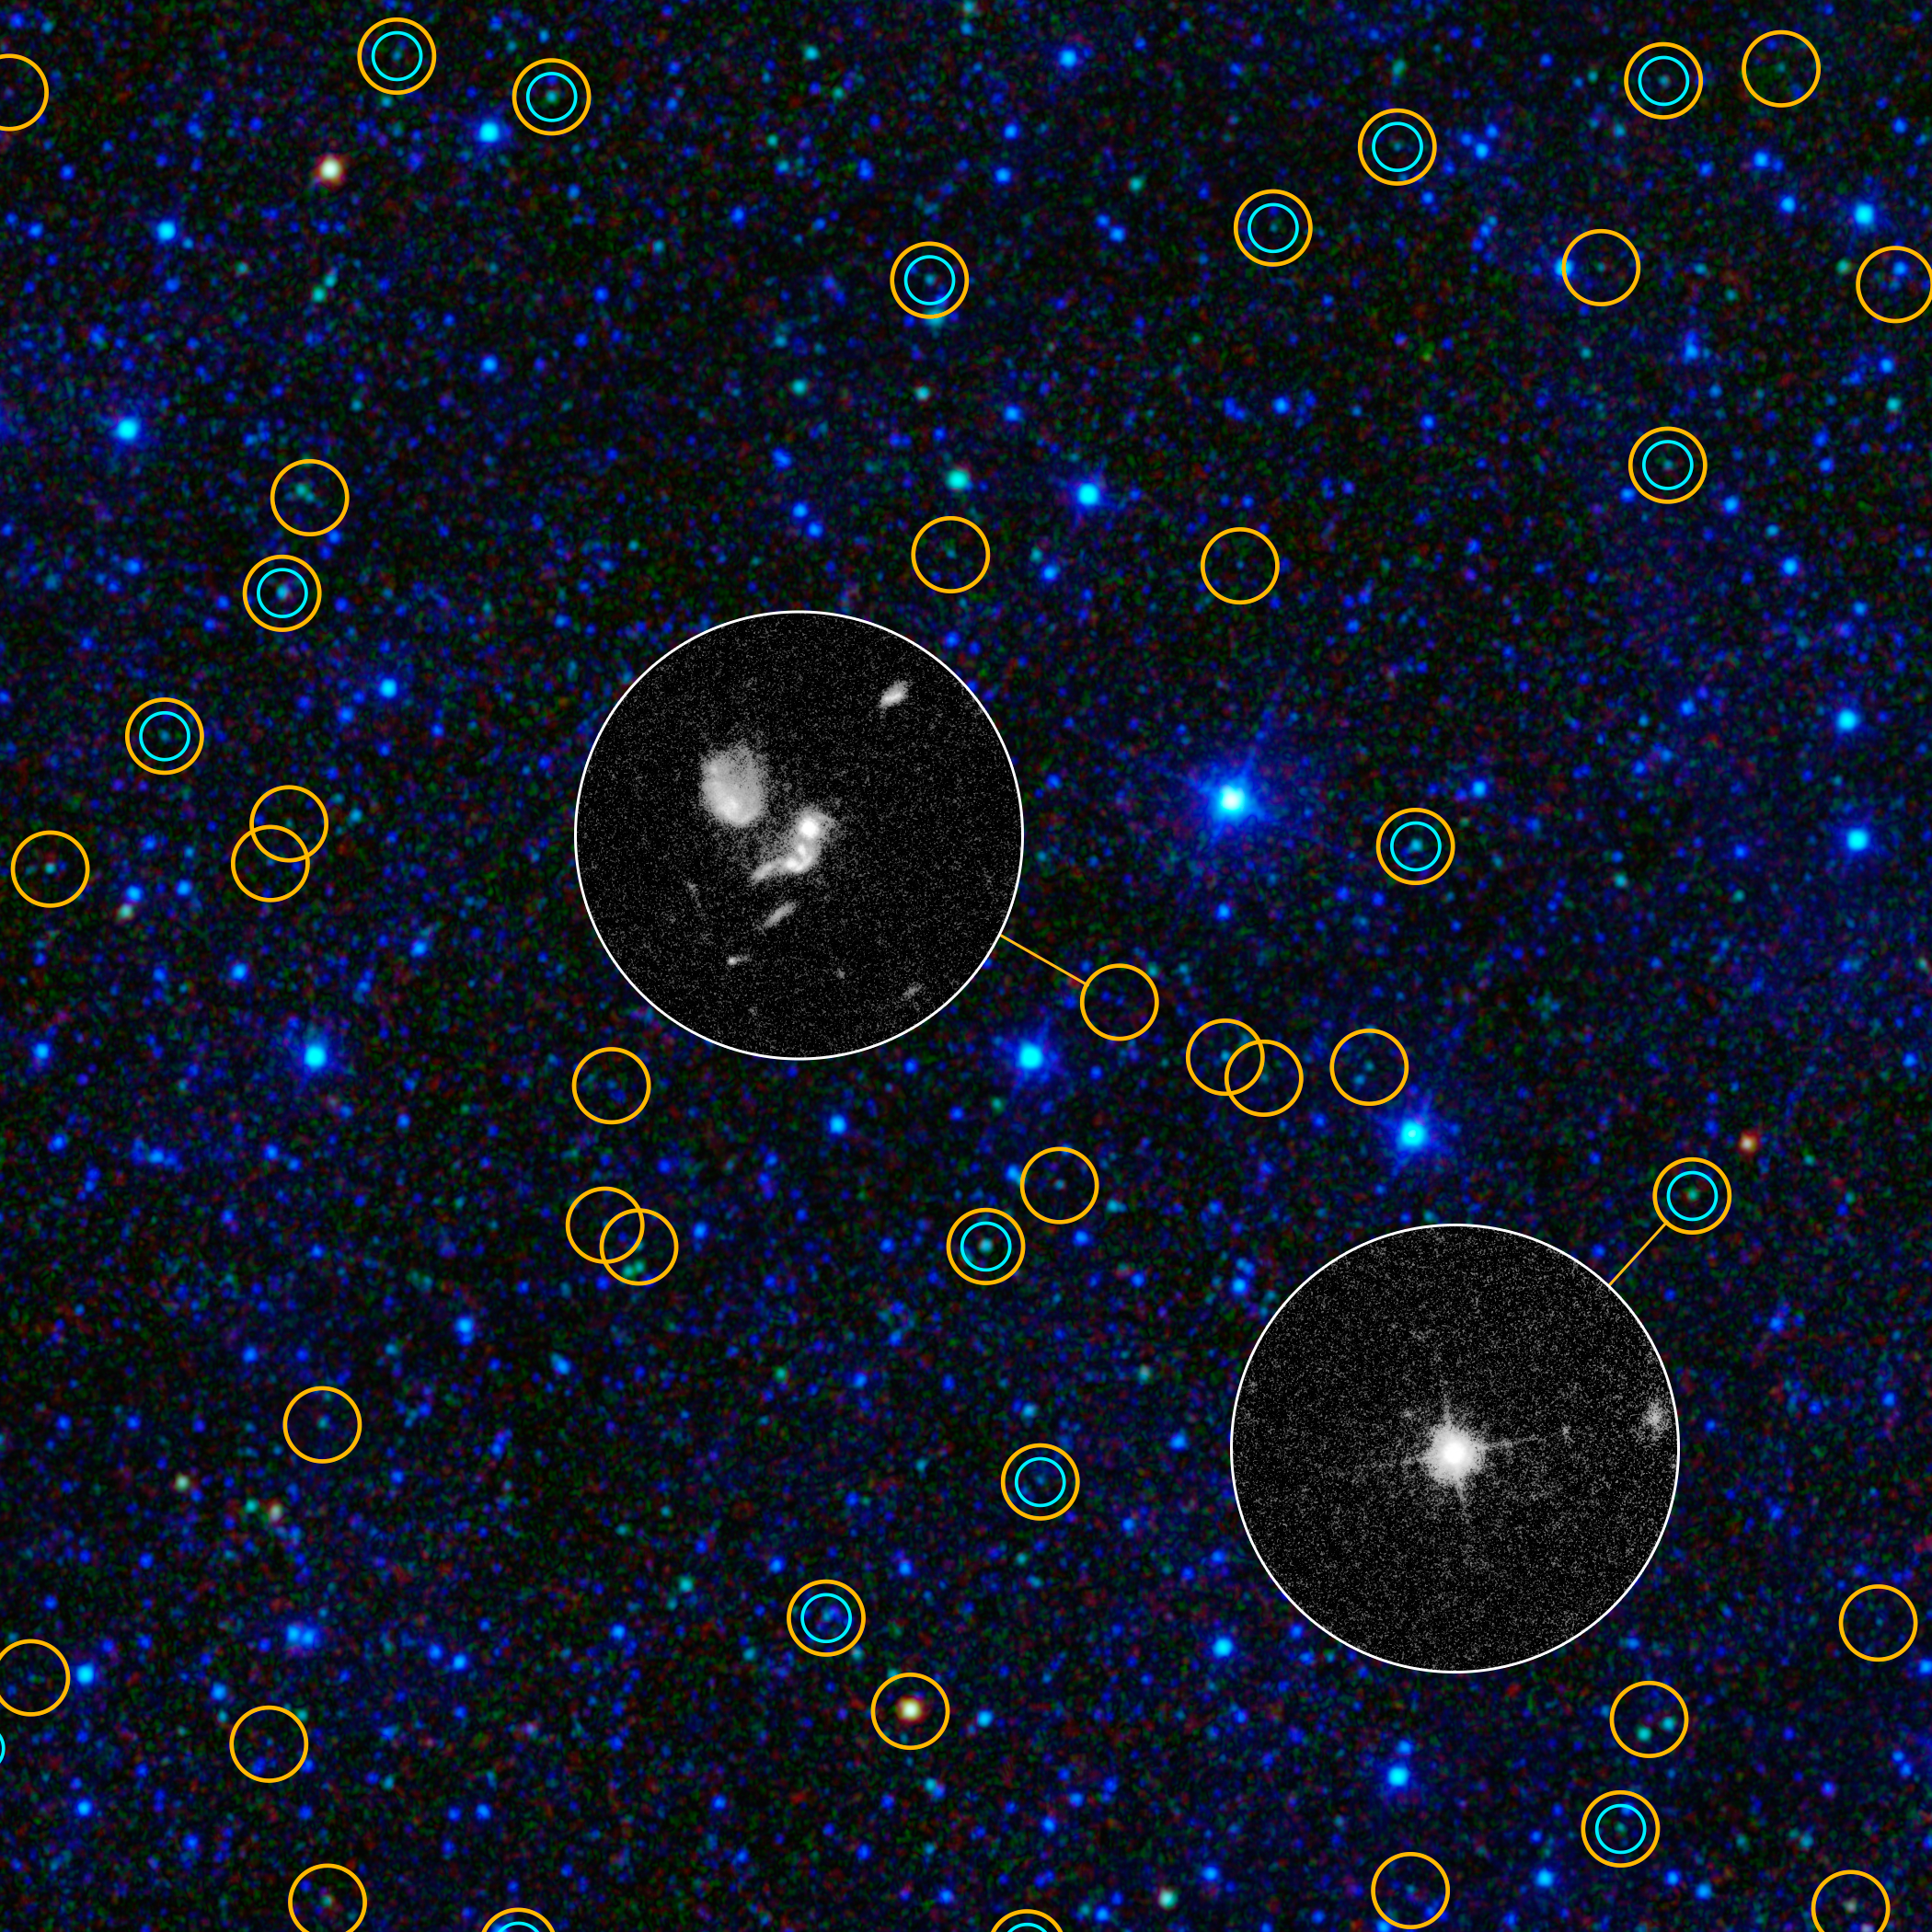

Exposing Black Holes Disguised in Dust

This zoomed-in view of a portion of the all-sky survey from NASA’s Wide-field Infrared Survey Explorer shows a collection of quasar candidates. Quasars are supermassive black holes feeding off gas and dust. The larger yellow circles show WISE quasar candidates; the smaller blue-green circles show quasars found in the previous visible-light Sloan Digital Sky Survey. WISE finds three times as many quasar candidates with a comparable brightness. Thanks to WISE’s infrared vision, it picks up previously known bright quasars as well as large numbers of hidden, dusty quasars.

The circular inset images, obtained with NASA’s Hubble Space Telescope, show how the new WISE quasars differ from the quasars identified in visible light. Quasars selected in visible light look like stars, as shown in the lower right inset; the cross is a diffraction pattern caused by the bright point source of light. Quasars found by WISE often have more complex appearances, as seen in the Hubble inset near the center. This is because the quasars found by WISE are often obscured or hidden by dust, which blocks their visible light and allows the fainter host galaxy surrounding the black hole to be seen.

NASA’s Jet Propulsion Laboratory, Pasadena, Calif., manages, and operated WISE for NASA’s Science Mission Directorate. The spacecraft was put into hibernation mode after it scanned the entire sky twice, completing its main objectives. Edward Wright is the principal investigator and is at UCLA. The mission was selected competitively under NASA’s Explorers Program managed by the agency’s Goddard Space Flight Center in Greenbelt, Md. The science instrument was built by the Space Dynamics Laboratory in Logan, Utah. The spacecraft was built by Ball Aerospace & Technologies Corp. in Boulder, Colo. Science operations and data processing take place at the Infrared Processing and Analysis Center at the California Institute of Technology in Pasadena. Caltech manages JPL for NASA.

Credit: NASA/JPL-Caltech/UCLA/STScI